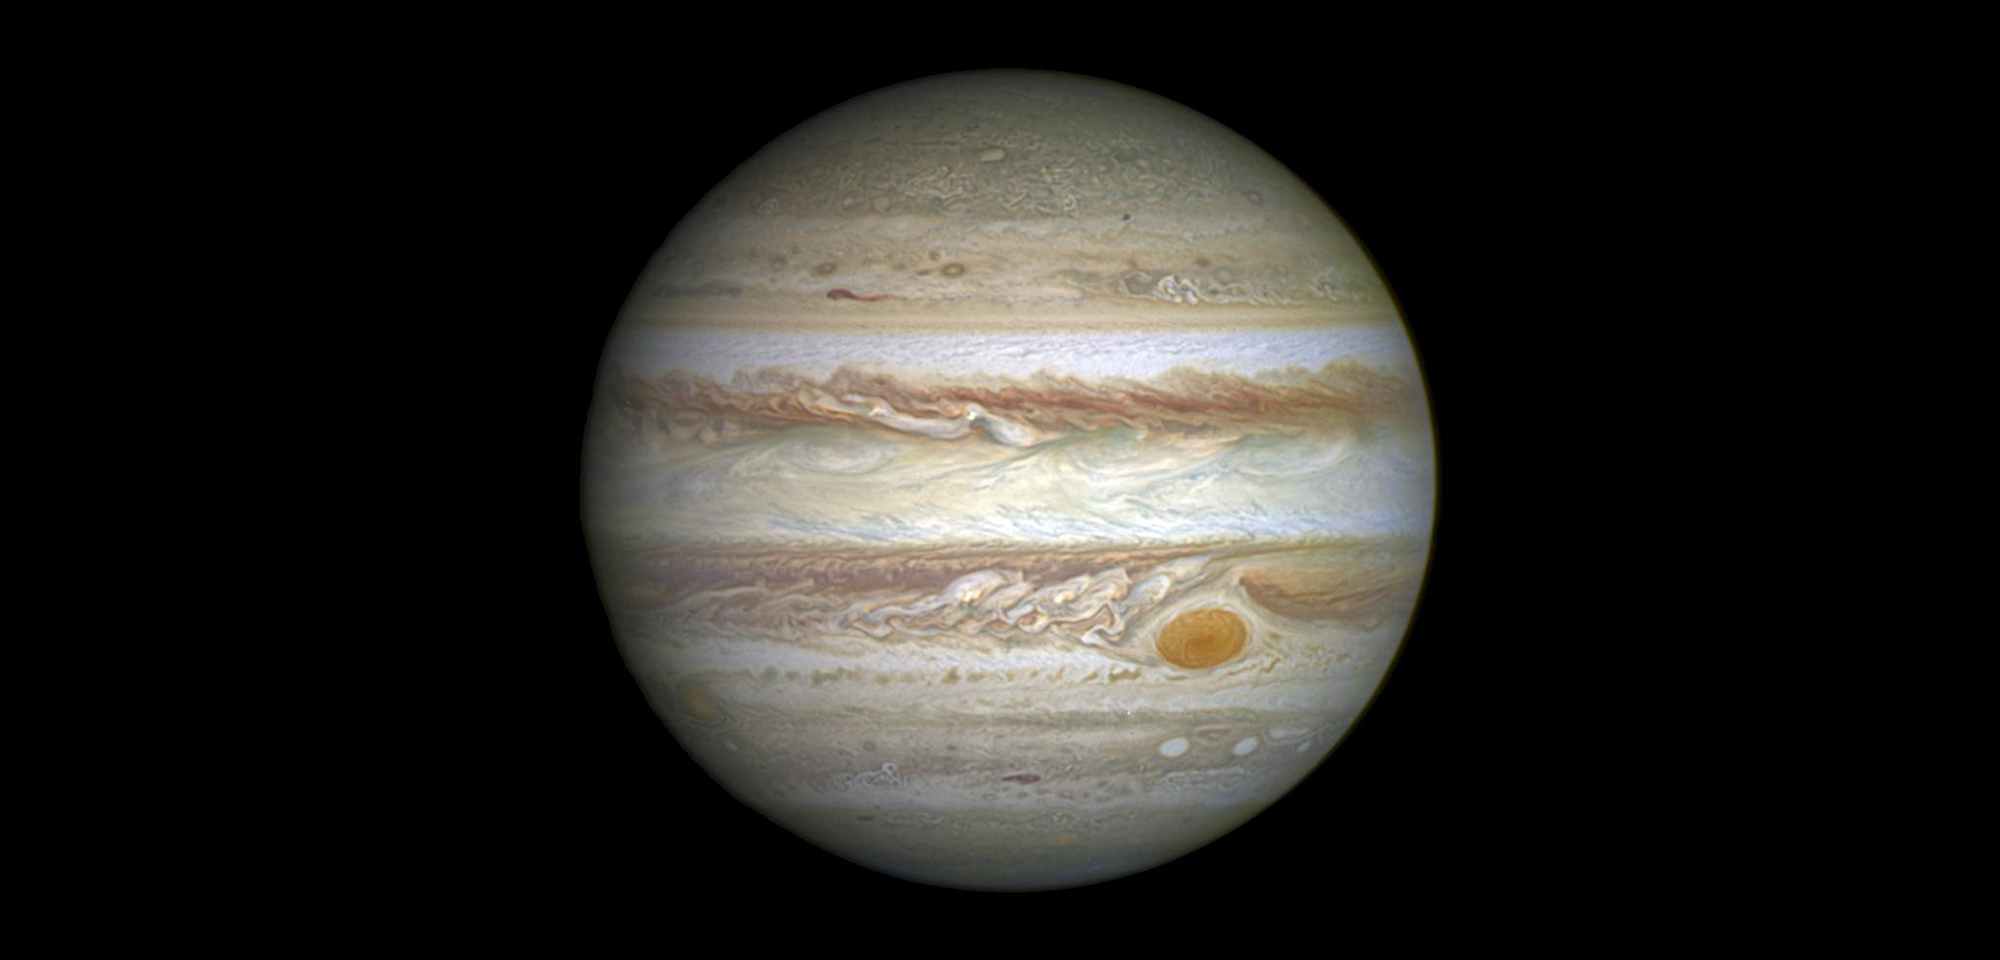

Jupiter’s Great Red Spot

Located nearly 500 million miles away, the giant planet Jupiter’s atmosphere is a roiling cauldron of activity. It includes lightning, oppositely moving cloud belts, and hundreds of rotating storms that appear as large red, white, or brown ovals. The largest of these storms is the legendary anticyclone called the Great Red Spot (GRS). In fact, the GRS is the largest known storm in the solar system.

Located in Jupiter’s southern hemisphere, the GRS is larger than Earth, with winds inside it raging at 500 miles per hour. While its longitude drifts relative to surrounding atmospheric bands, the storm’s latitude has been stable for as long as records of it have been kept. The GRS may have been seen as early as 1632 by Leander Bandtius, Abbot of Dunisburgh. In 1664, the philosopher, architect, and polymath Robert Hooke reported observing a spot that moved from east to west on the planet. The next year, astronomer, mathematician, and engineer Giovanni Cassini was the first to note a “permanent spot.”

The Voyager spacecraft in 1979 measured the long axis of the GRS to be 14,500 miles across; historic observations as far back as the late 1800s gauged the GRS to be 25,500 miles across. Hubble’s long life has allowed astronomers to follow Jupiter’s atmospheric activity over a period spanning nearly two decades. In a study led by Amy Simon of NASA’s Goddard Space Flight Center, Hubble observations show that the GRS is now approximately 8,000 miles from top to bottom and 10,250 miles across: the GRS has now shrunk to the smallest size ever measured, having lost half its size over the past hundred years.

The Hubble observations indicate that the GRS is getting smaller by 580 miles per year along its major axis and its shape is changing from an oval to a circle. At the current rate, the storm is expected to become circular in four years. The vortex could completely disappear or grow larger, since the fate of such storms (even storms on Earth) is difficult to model and predict precisely due to their complexity.

In the new Hubble observations, it is apparent that very small eddies are feeding into the storm. Simon and her team hypothesize that these eddies may be responsible for the sudden change by altering the internal dynamics and energy of the GRS. They plan to study the future motions of the small eddies, along with the internal motions of the GRS, to determine whether such eddies can feed or sap momentum entering the upwelling vortex and contribute to changes in the size and shape of the Great Red Spot.

Distance: 5th planet from the Sun; average distance from the Sun is 778 million km (484 million miles) or 5.2 astronomical units (AU)

Instrument: WFC3/UVIS

Image Filters: 395nm, 502nm, 631nm

Credit: NASA, ESA, and A. Simon (Goddard Space Flight Center)